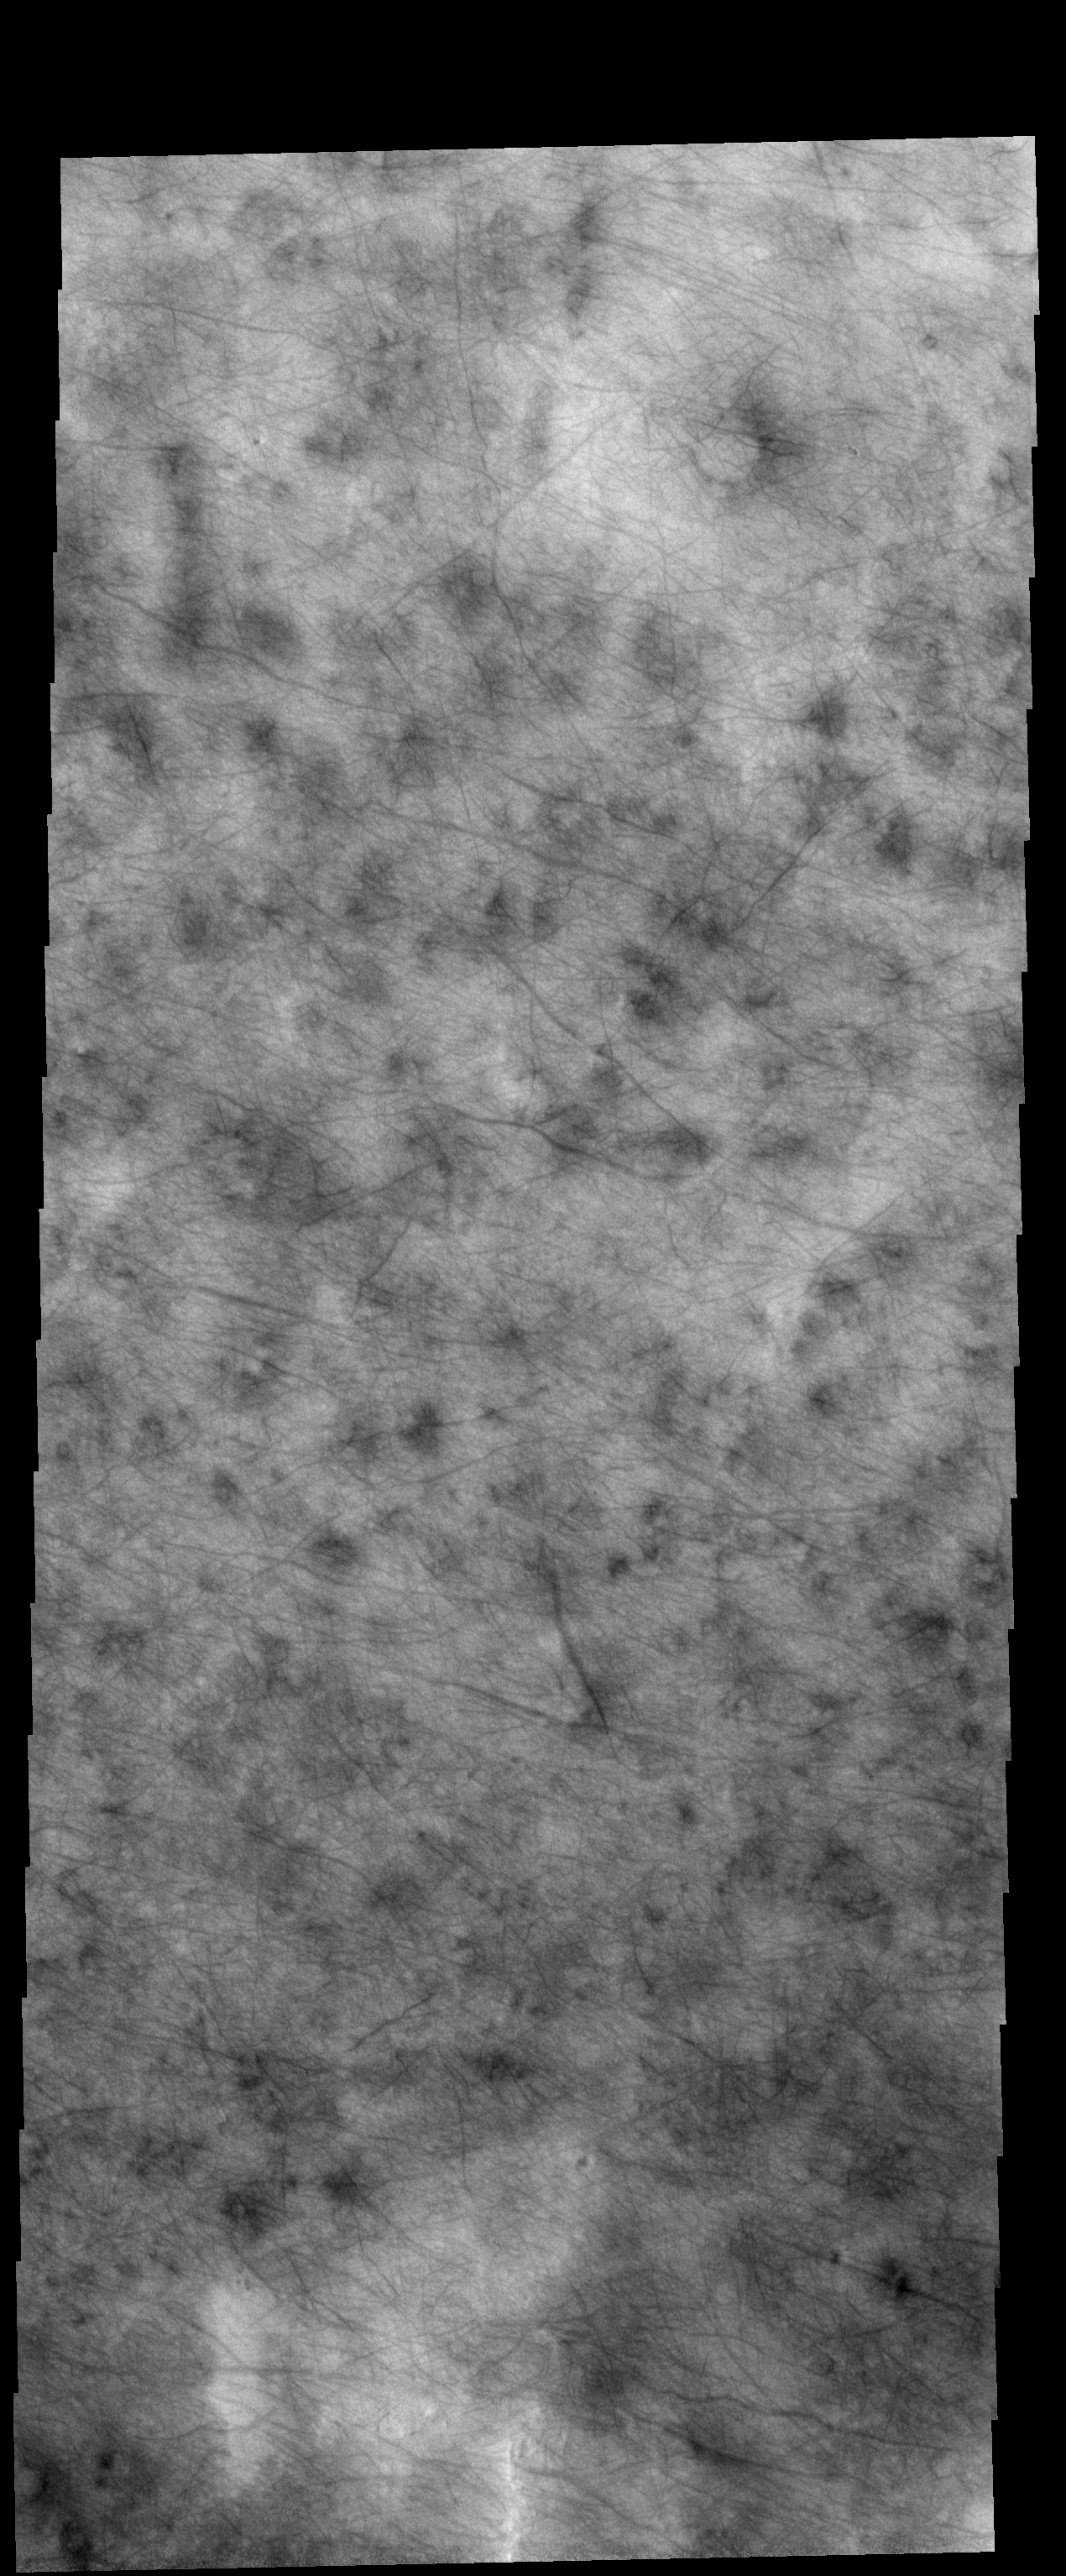

Dust Devil Tracks

Today’s VIS image of the northern plains show hundreds of dust devil tracks.

Credit: NASA/JPL-Caltech/ASU